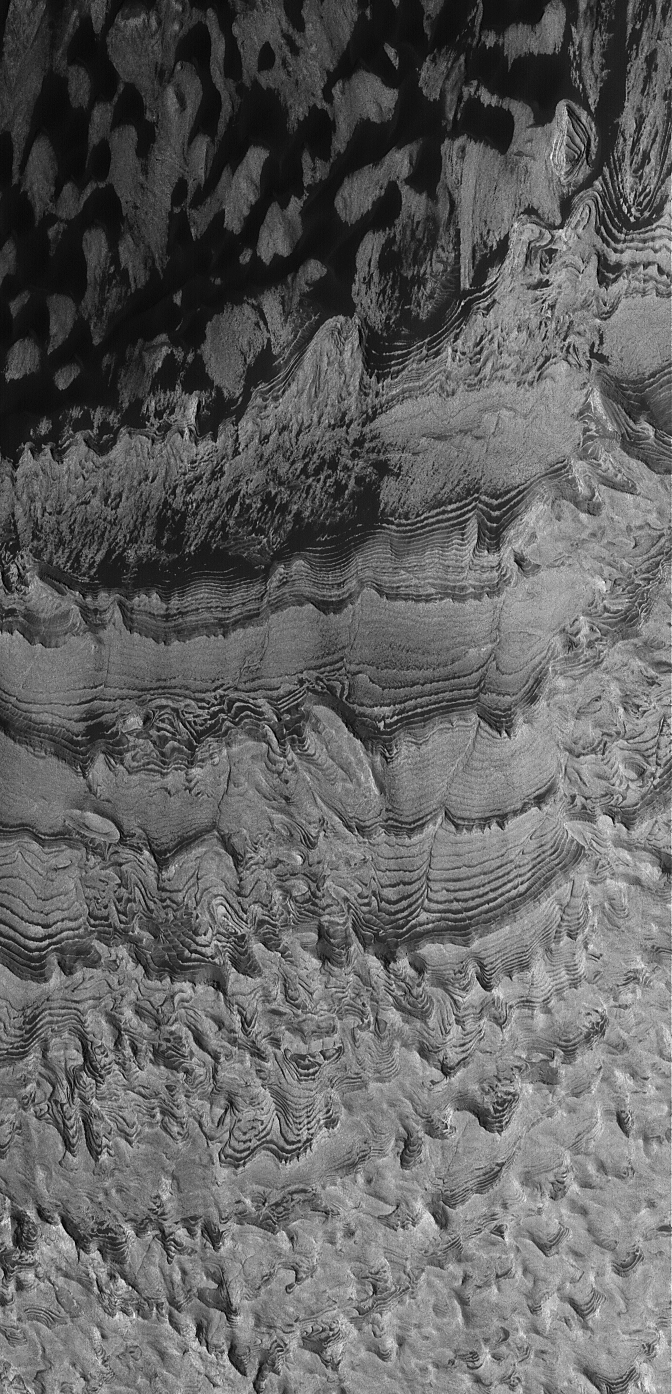

Becquerel Dunes and Layers

24 March 2005
This Mars Global Surveyor (MGS) Mars Orbiter Camera (MOC) image shows dark dunes and light-toned sedimentary rock on the floor of Becquerel Crater.

Location near: 21.4°N, 8.3°W
Image width: ~3 km (~1.9 mi)
Illumination from: lower left
Season: Northern Summer

Credit: NASA/JPL/Malin Space Science Systems